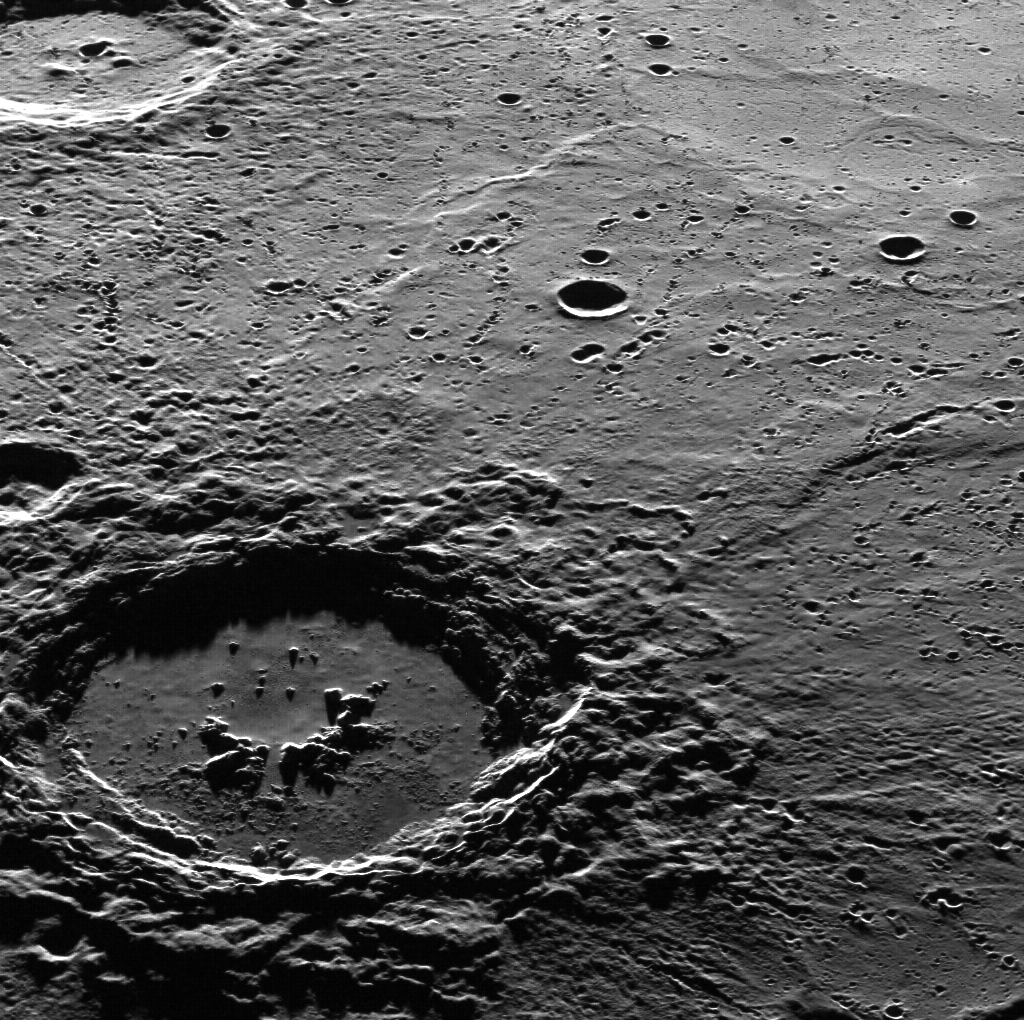

Hi, Hokusai!

This dramatic image features Hokusai in the foreground, famous for its extensive set of rays, some of which extend for over a thousand kilometers across Mercury’s surface. The extensive, bright rays indicate that Hokusai is one of the youngest large craters on Mercury. Check out previously featured images to see high-resolution details of its central peaks, rim and ejecta blanket, and impact melt on its floor.

This image was acquired as part of MDIS’s high-incidence-angle base map. The high-incidence-angle base map complements the surface morphology base map of MESSENGER’s primary mission that was acquired under generally more moderate incidence angles. High incidence angles, achieved when the Sun is near the horizon, result in long shadows that accentuate the small-scale topography of geologic features. The high-incidence-angle base map was acquired with an average resolution of 200 meters/pixel.

Date acquired: September 17, 2013
Image Mission Elapsed Time (MET): 21704875
Image ID: 4836938
Instrument: Wide Angle Camera (WAC) of the Mercury Dual Imaging System (MDIS)
WAC filter: 7 (748 nanometers)
Center Latitude: 58.2.°
Center Longitude: 14.2.° E
Scale: Hokusai has a diameter of 114 km (71 miles)
Orientation: This image is oriented such that north is roughly to the right

The MESSENGER spacecraft is the first ever to orbit the planet Mercury, and the spacecraft’s seven scientific instruments and radio science investigation are unraveling the history and evolution of the Solar System’s innermost planet. MESSENGER acquired over 150,000 images and extensive other data sets. MESSENGER is capable of continuing orbital operations until early 2015.

For information regarding the use of images, see the MESSENGER image use policy.

Credit: NASA/Johns Hopkins University Applied Physics Laboratory/Carnegie Institution of Washington